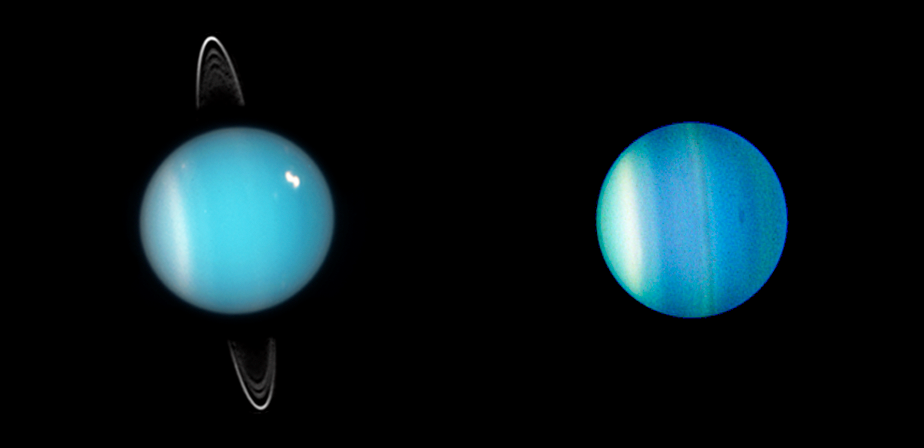

Two Faces of Uranus (Hubble)

These Hubble Space Telescope images show the varied faces of Uranus. On the left, Uranus in 2005 displays its ring system. The planet — along with its rings and moons — is tipped on its side, rotating at roughly a 90-degree angle from the plane of its orbit. In the Hubble close-up taken just one year later, Uranus reveals its banded structure and a mysterious dark storm.

Credit: Image: NASA, ESA, Mark Showalter (SETI Institute), Lawrence Sromovsky (UW-Madison), Patrick Fry (UW-Madison), Heidi Hammel (SSI), Kathy Rages (SETI Institute)